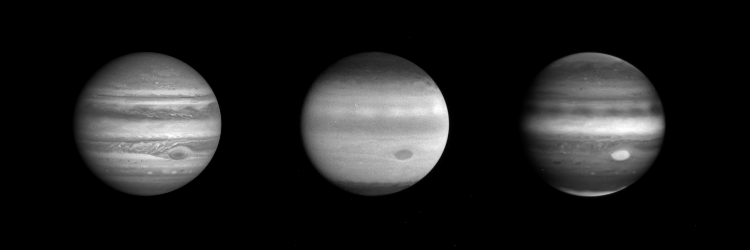

Jupiter in blue, ultraviolet and Near Infrared

These three images of Jupiter, taken through the narrow angle camera of NASA’s Cassini spacecraft from a distance of 77.6 million kilometers (48.2 million miles) on October 8, reveal more than is apparent to the naked eye through a telescope.

The image on the left was taken through the blue filter. The one in the middle was taken in the ultraviolet. The one on the right was taken in the near infrared.

The blue-light filter is within the part of the electromagnetic spectrum detectable by the human eye. The appearance of Jupiter in this image is, consequently, very familiar. The Great Red Spot (below and to the right of center) and the planet’s well-known banded cloud lanes are obvious. The brighter bands of clouds are called zones and are probably composed of ammonia ice particles. The darker bands are called belts and are made dark by particles of unknown composition intermixed with the ammonia ice.

Jupiter’s appearance changes dramatically in the ultraviolet and near infrared images. These images are near negatives of each other and illustrate the way in which observations in different wavelength regions can reveal different physical regimes on the planet.

All gases scatter sunlight efficiently at short wavelengths; this is why the sky appears blue on Earth. The effect is even more pronounced in the ultraviolet. The gases in Jupiter’s atmosphere, above the clouds, are no different. They scatter strongly in the ultraviolet, making the deep banded cloud layers invisible in the middle image. Only the very high altitude haze appears dark against the bright background. The contrast is reversed in the near infrared, where methane gas, abundant on Jupiter but not on Earth, is strongly absorbing and therefore appears dark. Again the deep clouds are invisible, but now the high altitude haze appears relatively bright against the dark background. High altitude haze is seen over the poles and the equator.

The Great Red Spot, prominent in all images, is obviously a feature whose influence extends high in the atmosphere. As the Cassini cameras continue to return images of Jupiter, it will be possible to construct a three-dimensional picture of how clouds form and evolve by watching the changing appearance of Jupiter in different spectral regions.

JPL manages the Cassini mission for NASA’s Office of Space Science, Washington, D.C. JPl is a division of the California Institute of Technology in Pasadena.

Credit: NASA/JPL/University of Arizona